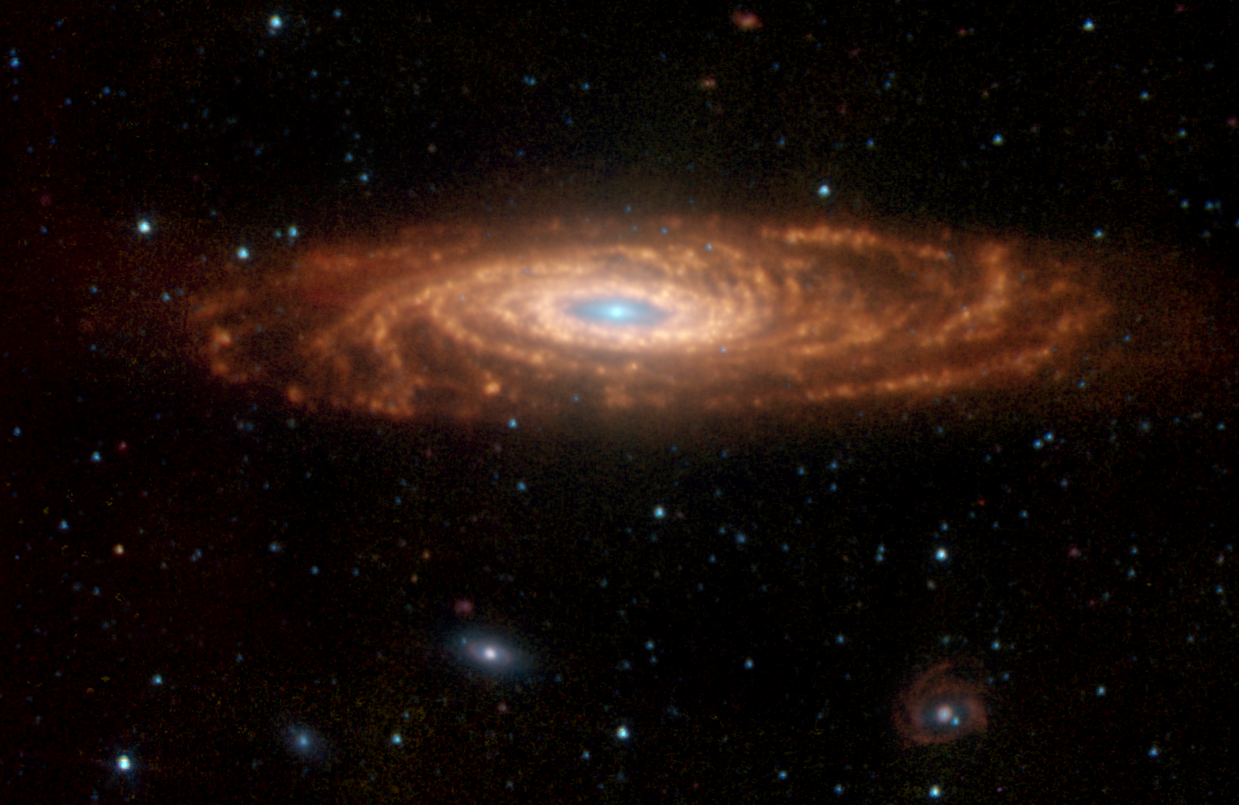

Morphology of Our Galaxy’s ‘Twin’

NASA’s Spitzer Space Telescope has captured these infrared images of a nearby spiral galaxy that resembles our own Milky Way. The targeted galaxy, known as NGC 7331 and sometimes referred to as our galaxy’s twin, is found in the constellation Pegasus at a distance of 50 million light-years. This inclined galaxy was discovered in 1784 by William Herschel, who also discovered infrared light.

The evolution of this galaxy is a story that depends significantly on the amount and distribution of gas and dust, the locations and rates of star formation, and on how the energy from star formation is recycled by the local environment. The new Spitzer images are allowing astronomers to “read” this story by dissecting the galaxy into its separate components.

The image, measuring 12.6 by 8.2 arcminutes, was obtained by Spitzer’s infrared array camera. It is a four-color composite of invisible light, showing emissions from wavelengths of 3.6 microns (blue), 4.5 microns (green), 5.8 microns (yellow) and 8.0 microns (red). These wavelengths are roughly 10 times longer than those seen by the human eye.

The infrared light seen in this image originates from two very different sources. At shorter wavelengths (3.6 to 4.5 microns), the light comes mainly from stars, particularly ones that are older and cooler than our Sun. This starlight fades at longer wavelengths (5.8 to 8.0 microns), where instead we see the glow from clouds of interstellar dust. This dust consists mainly of a variety of carbon-based organic molecules known collectively as polycyclic aromatic hydrocarbons. Wherever these compounds are found, there will also be dust granules and gas, which provide a reservoir of raw materials for future star formation.

One feature that stands out in the Spitzer image is the ring of actively forming stars that surrounds the galaxy center (yellow). This ring, with a radius of nearly 20,000 light-years, is invisible at shorter wavelengths, yet has been detected at sub-millimeter and radio wavelengths. It is made up in large part of polycyclic aromatic hydrocarbons. Spitzer measurements suggest that the ring contains enough gas to produce four billion stars like the Sun.

Three other galaxies are seen below NGC 7331, all about 10 times farther away. From left to right are NGC 7336, NGC 7335 and NGC 7337. The blue dots scattered throughout the images are foreground stars in the Milky Way; the red ones are galaxies that are even more distant.

The Spitzer observations of NGC 7331 are part of a large 500-hour science project, known as the Spitzer Infrared Nearby Galaxy Survey, which will comprehensively study 75 nearby galaxies with infrared imaging and spectroscopy.

Credit: NASA/JPL-Caltech/STScI